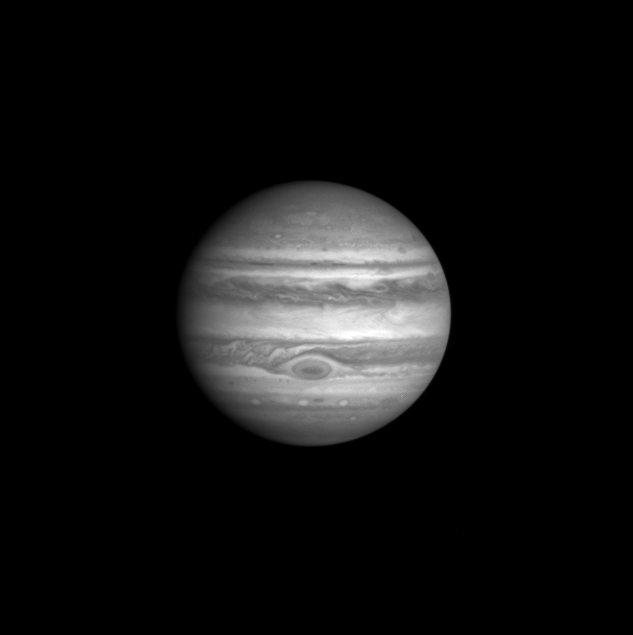

Cassini “First-Look” Images of Jupiter

This image of Jupiter was taken by the Cassini Imaging Science narrow angle camera through the blue filter (centered at 445 nanometers) on October 1, 2000, 15:26 UTC at a distance of 84.1million km from Jupiter. The smallest features that can be seen are 500 kilometers across. The contrast between bright and dark features in this region of the spectrum is determined by the different light absorbing properties of the particles composing Jupiter’s clouds. Ammonia ice particles are white, reflecting all light that falls on them. But some particles are red, and absorb mostly blue light. The composition of these red particles and the processes which determine their distribution are two of the long-standing mysteries of Jovian meteorology and chemistry. Note that the Great Red Spot contains a dark core of absorbing particles.

Credit: NASA/JPL/University of Arizona